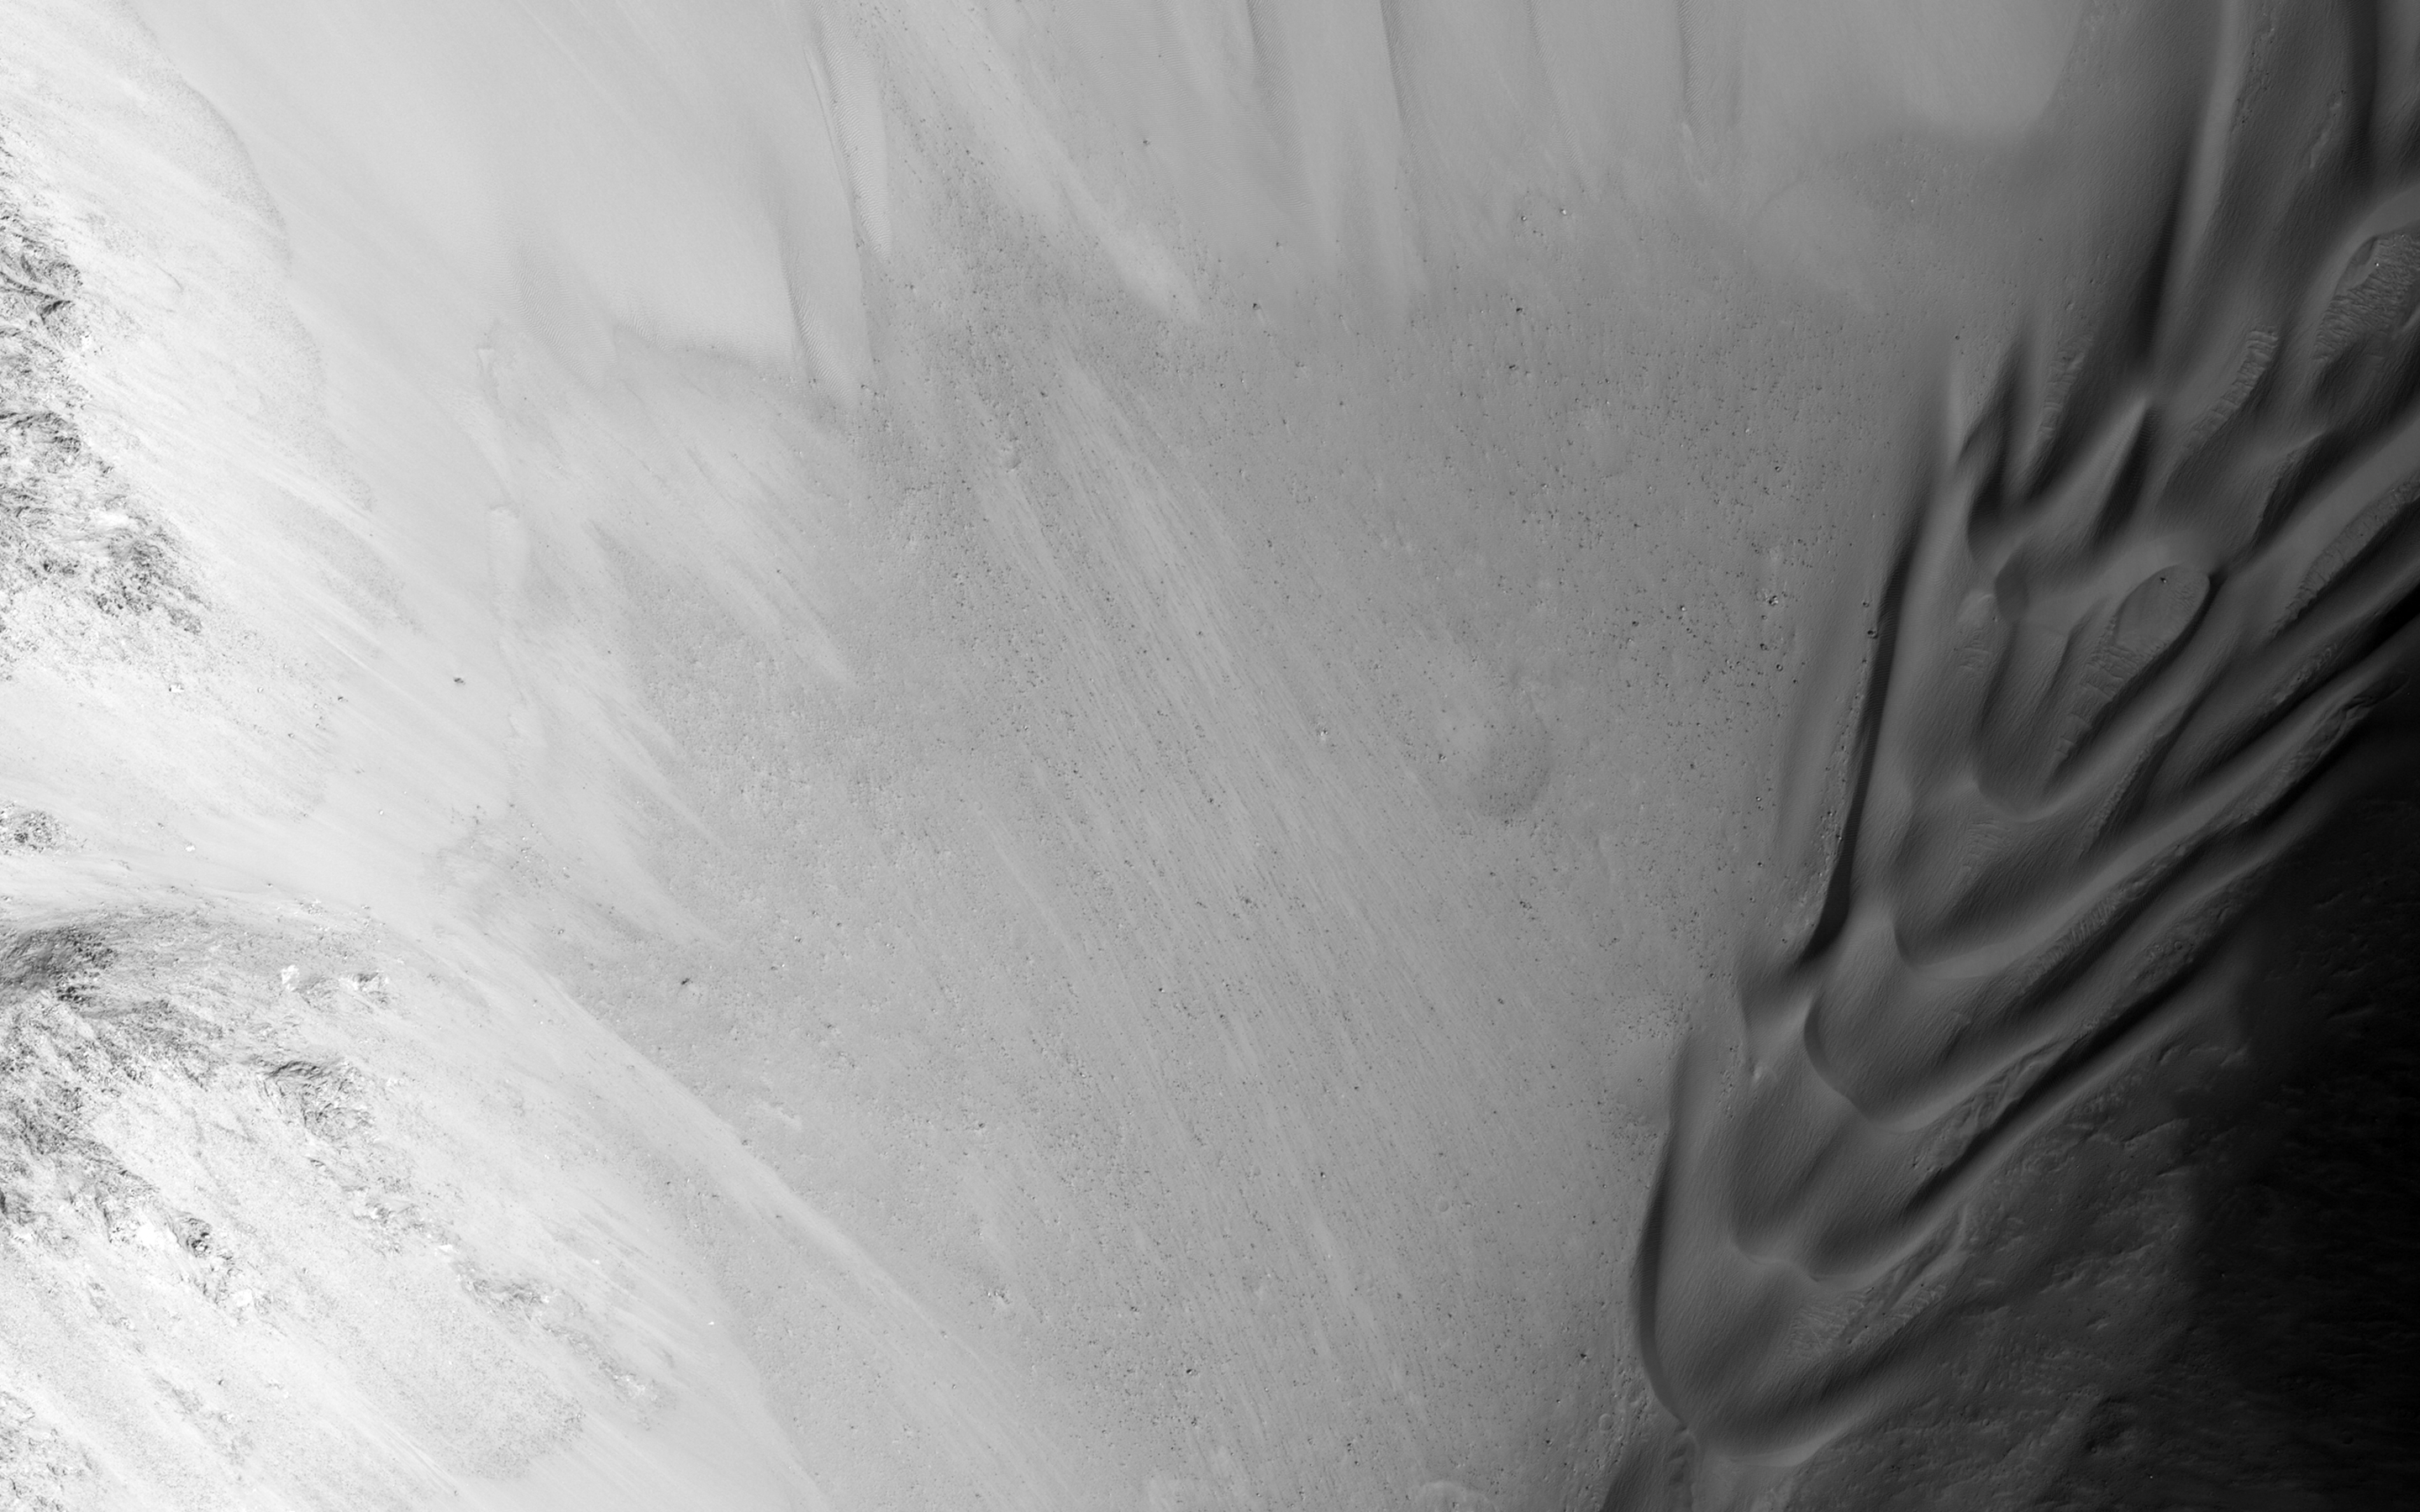

Eastern Valles Marineris Bedrock Stratigraphy and Falling Dunes

This image shows a transect of approximately 8-kilometers of Coprates Chasma wall stratigraphy, which includes (moving down sequence): the southern plateau, wall spurs, fans of eroded material, gullies, sand dunes, and canyon floor.

Dunes located in the center left show slip faces on the downhill side and aligned with the local gradient, indicating down slope transport (see subimage, white arrow). These “falling dunes” are a type of topographically-controlled sand dune that formed when down-slope winds were focused by the gully topography. Although rare across Mars, eastern Coprates Chasma has an abundance of these falling dunes, particularly on north-facing walls.

As with all dunes, wind regime, sediment supply, topography, and climate are all important factors in where dunes form and persist. An abundant sand supply from local wall layer and persistent down-slope winds are likely contributors to why these dunes are so common here.

Note: the above image (and the subimage) are non map-projected, so North is approximately down).

Also take a look at the digital terrain map made with this image pair.

HiRISE is one of six instruments on NASA’s Mars Reconnaissance Orbiter. The University of Arizona, Tucson, operates the orbiter’s HiRISE camera, which was built by Ball Aerospace & Technologies Corp., Boulder, Colo. NASA’s Jet Propulsion Laboratory, a division of the California Institute of Technology in Pasadena, manages the Mars Reconnaissance Orbiter Project for the NASA Science Mission Directorate, Washington.

Credit: NASA/JPL-Caltech/Univ. of Arizona